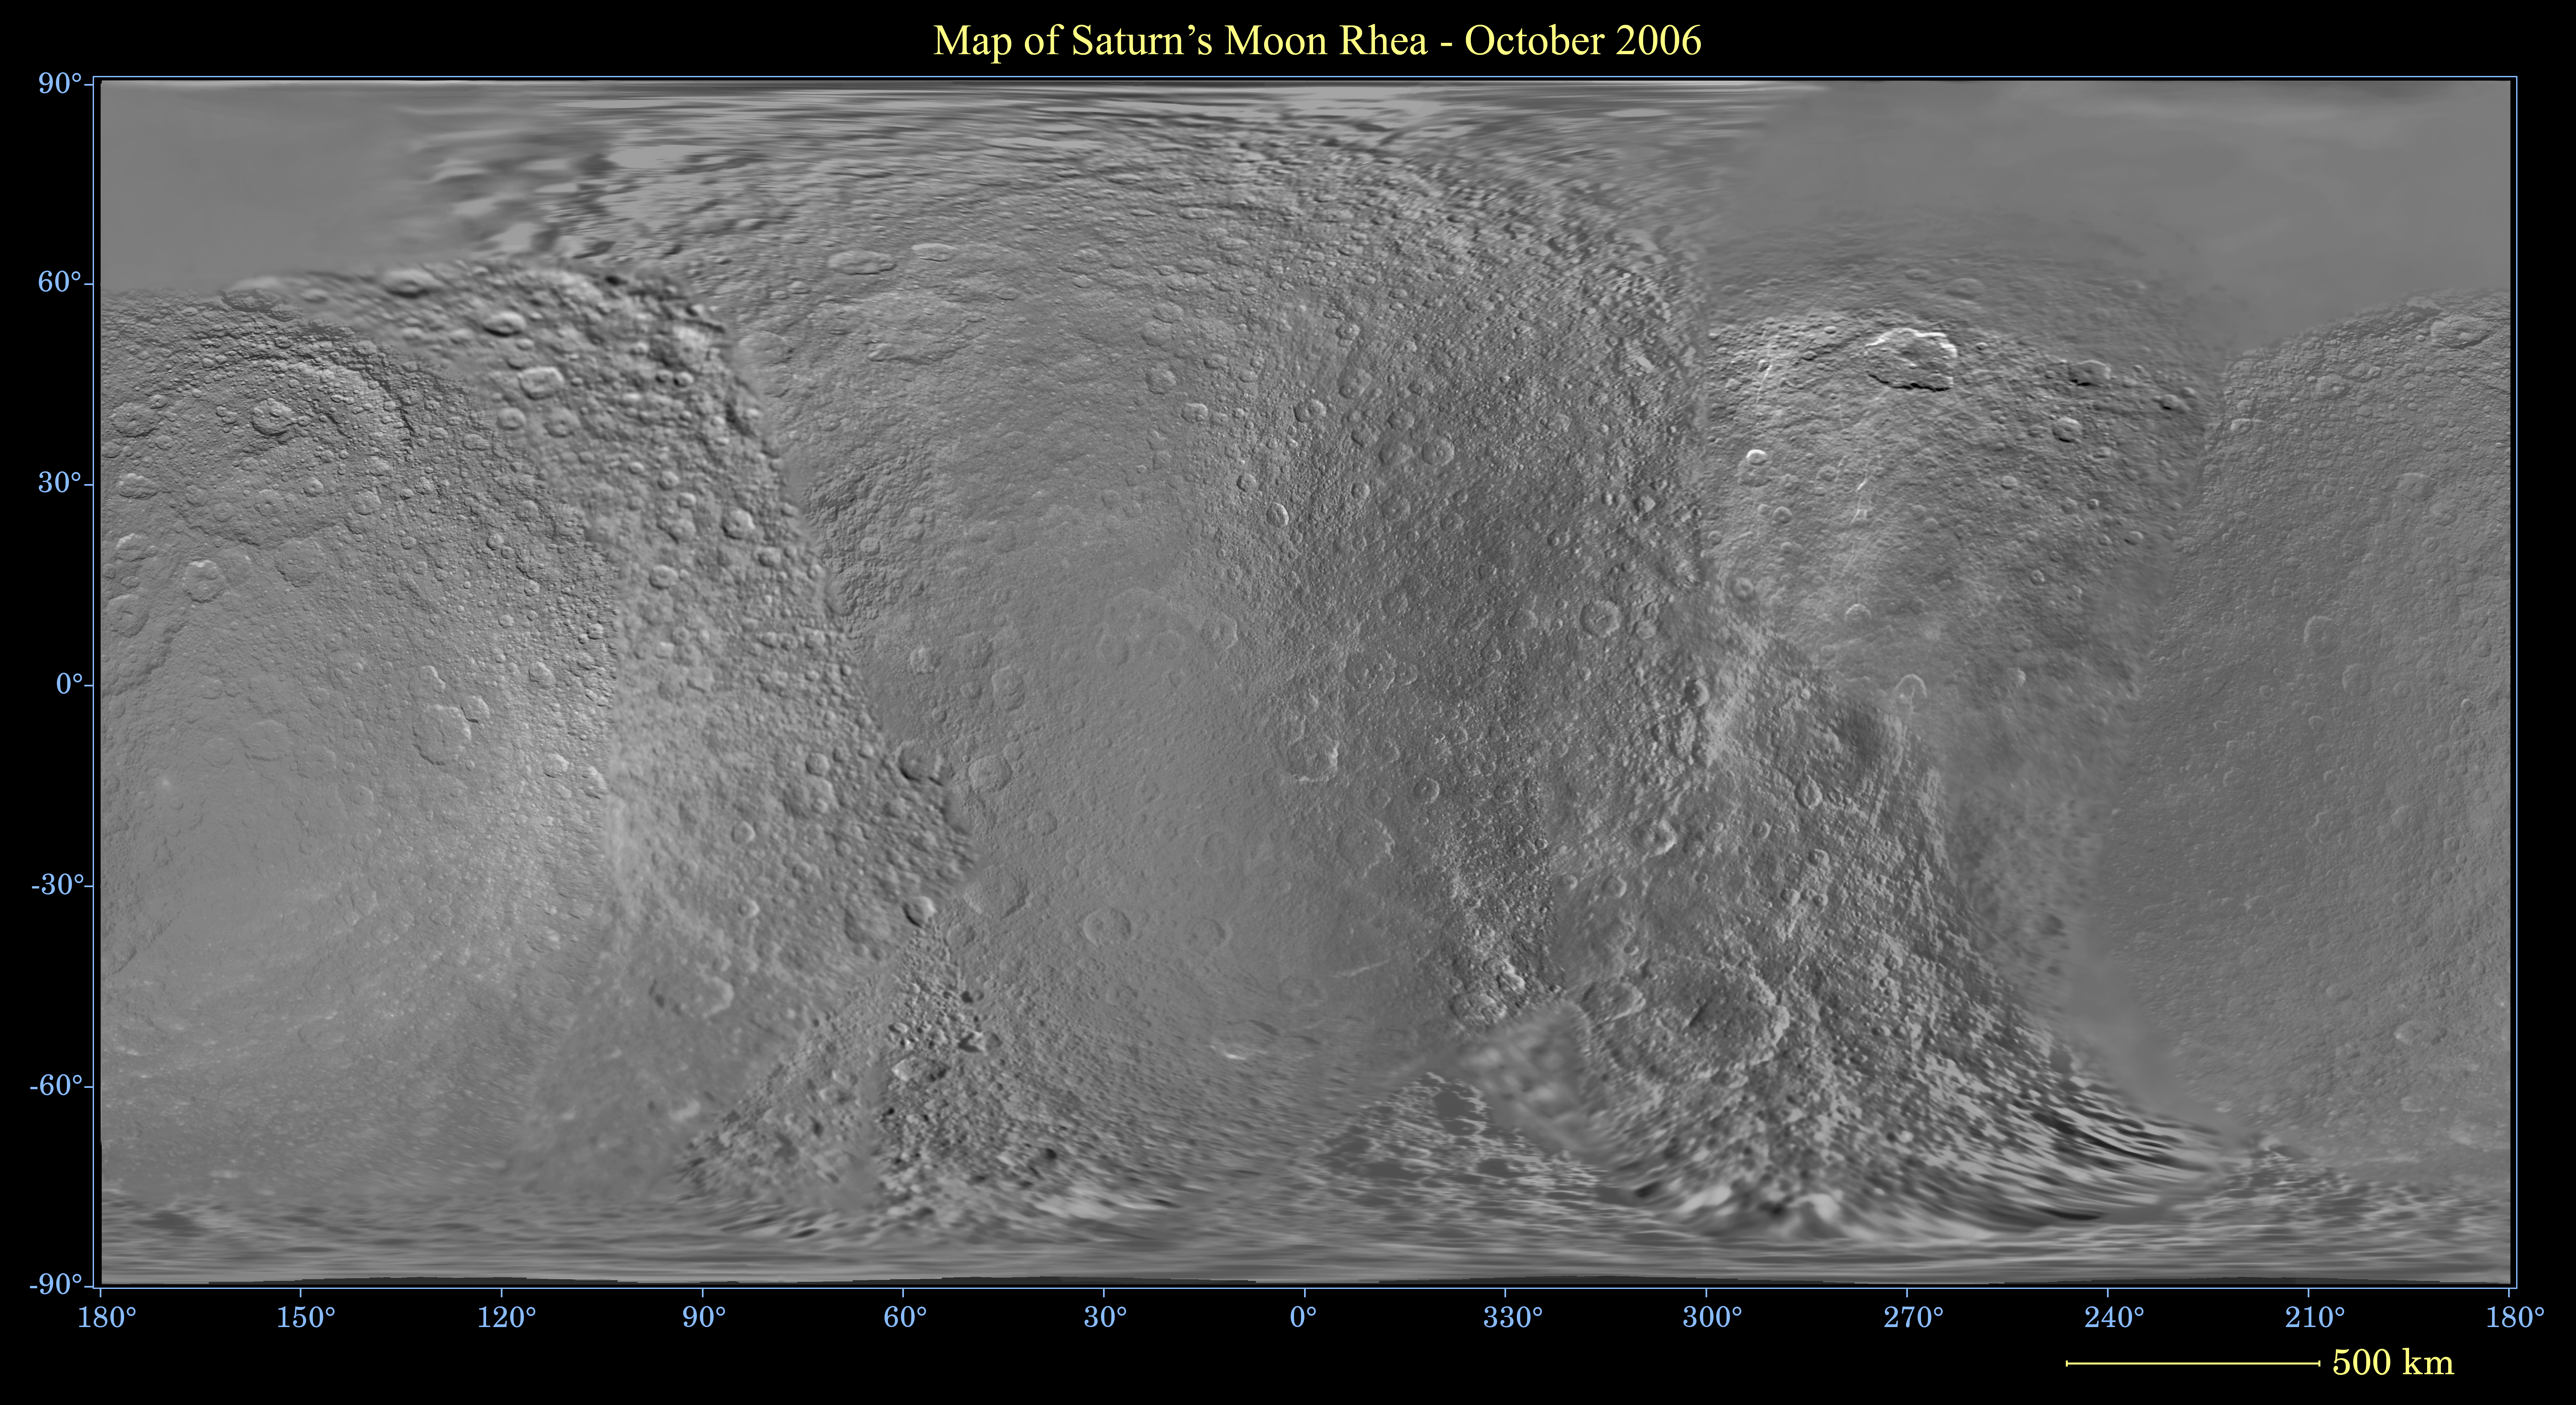

Map of Rhea – December 2006

This global digital map of Saturn’s moon Rhea was created using data taken during NASA’s Cassini and Voyager spacecraft flybys. The map is an equidistant projection and has a scale of 700 meters (2,300 feet) per pixel. Equidistant projections preserve distances on a body, with some distortion of area and direction.

The mean radius of Rhea used for projection of this map is 764 kilometers (475 miles).

This map is an update to the version released in December 2005. See PIA07780.

The Cassini-Huygens mission is a cooperative project of NASA, the European Space Agency and the Italian Space Agency. The Jet Propulsion Laboratory, a division of the California Institute of Technology in Pasadena, manages the mission for NASA’s Science Mission Directorate, Washington, D.C. The Cassini orbiter and its two onboard cameras were designed, developed and assembled at JPL. The imaging operations center is based at the Space Science Institute in Boulder, Colo.

Credit: NASA/JPL/Space Science Institute